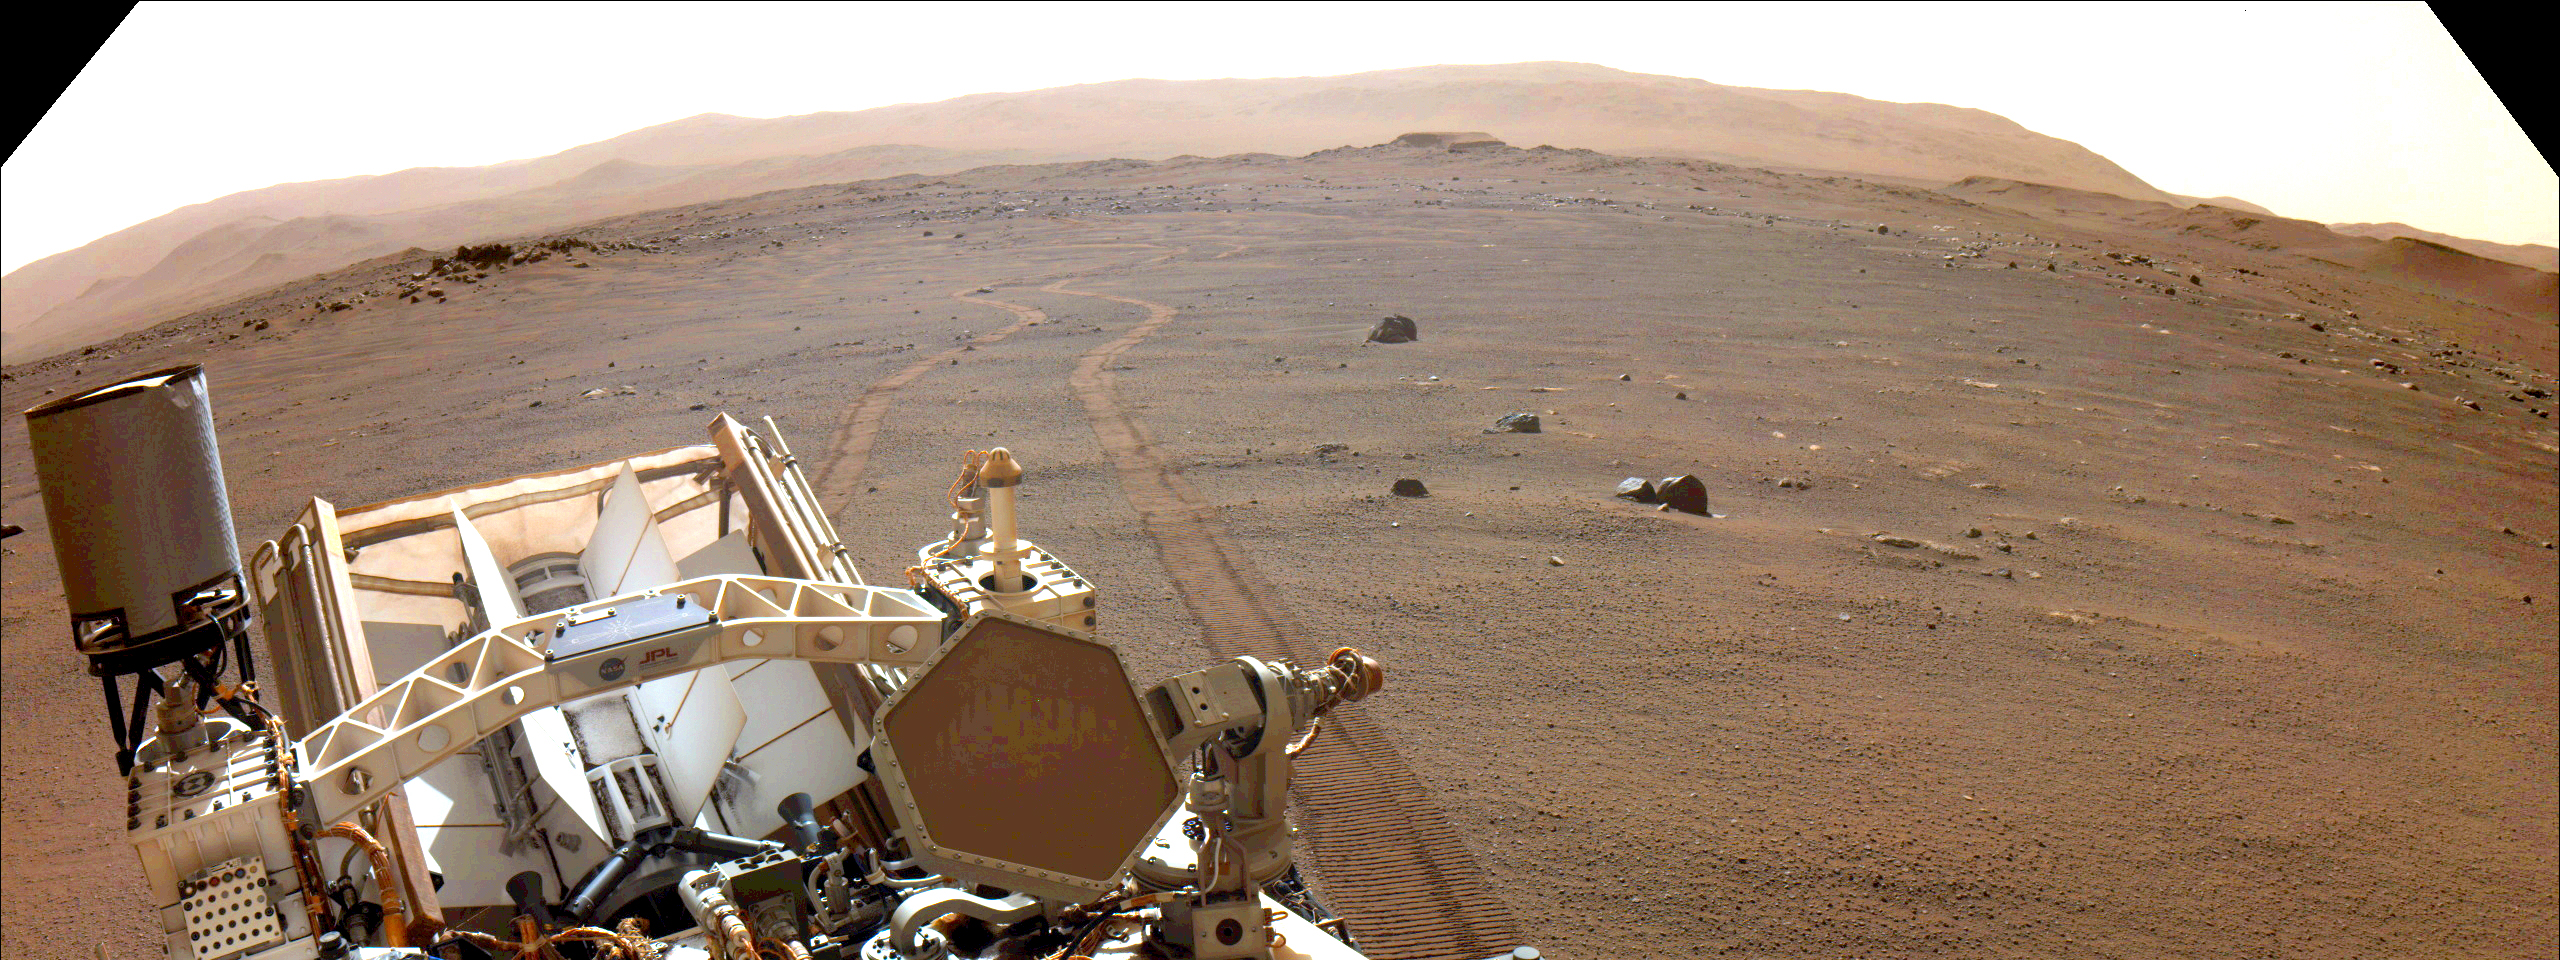

Perseverance Looks Back at Wheel Tracks

NASA’s Perseverance Mars rover looks back at its wheel tracks on March 17, 2022, the 381st Martian day, or sol, of the mission.

Figure 1 shows a cropped version of the same image.

A key objective for Perseverance’s mission on Mars is astrobiology, including the search for signs of ancient microbial life. The rover will characterize the planet’s geology and past climate, pave the way for human exploration of the Red Planet, and be the first mission to collect and cache Martian rock and regolith (broken rock and dust).

Subsequent NASA missions, in cooperation with ESA (European Space Agency), would send spacecraft to Mars to collect these sealed samples from the surface and return them to Earth for in-depth analysis.

The Mars 2020 Perseverance mission is part of NASA’s Moon to Mars exploration approach, which includes Artemis missions to the Moon that will help prepare for human exploration of the Red Planet.

JPL, which is managed for NASA by Caltech in Pasadena, California, built and manages operations of the Perseverance rover.

Credit: NASA/JPL-Caltech